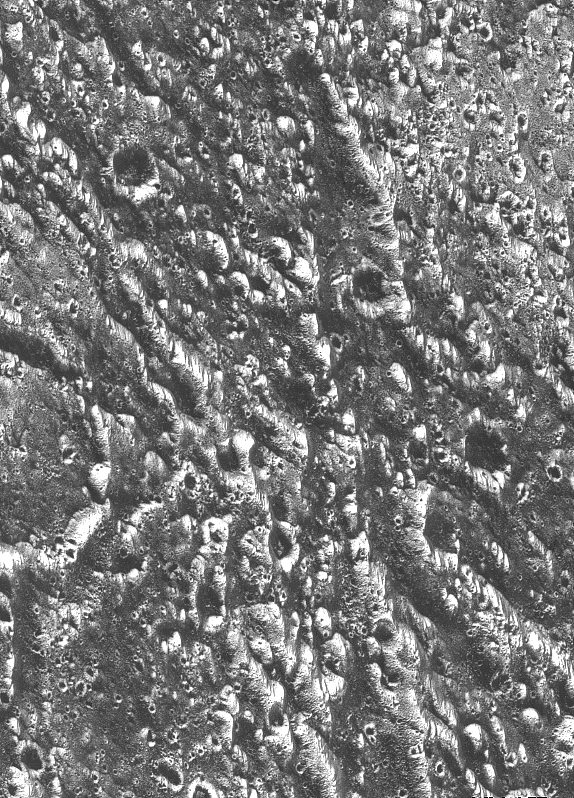

Ganymede – Ancient Impact Craters in Galileo Regio

Ancient impact craters shown in this image of Jupiter’s moon Ganymede taken by NASA’s Galileo spacecraft testify to the great age of the terrain, dating back several billion years. At the margin at the left, half of a 19-kilometer-diameter (12-mile) crater is visible. The dark and bright lines running from lower right to upper left and from top to bottom are deep furrows in the ancient crust of dirty water ice. The origin of the dark material is unknown, but it may be accumulated dark fragments from many meteorites that hit Ganymede. In this view, north is to the top, and the sun illuminates the surface from the lower left about 58 degrees above the horizon. The area shown is part of Ganymede’s Galileo Regio region at latitude 18 degrees north, longitude 147 degrees west; it is about 46 by 64 kilometers (29 by 38 miles) in extent. Resolution is about 80 meters (262 feet) per pixel. The image was taken June 27 at a range of 7.563 kilometers (4,700 miles). The Jet Propulsion Laboratory manages the Galileo mission for NASA’s Office of Space Science.

Credit: NASA/JPL